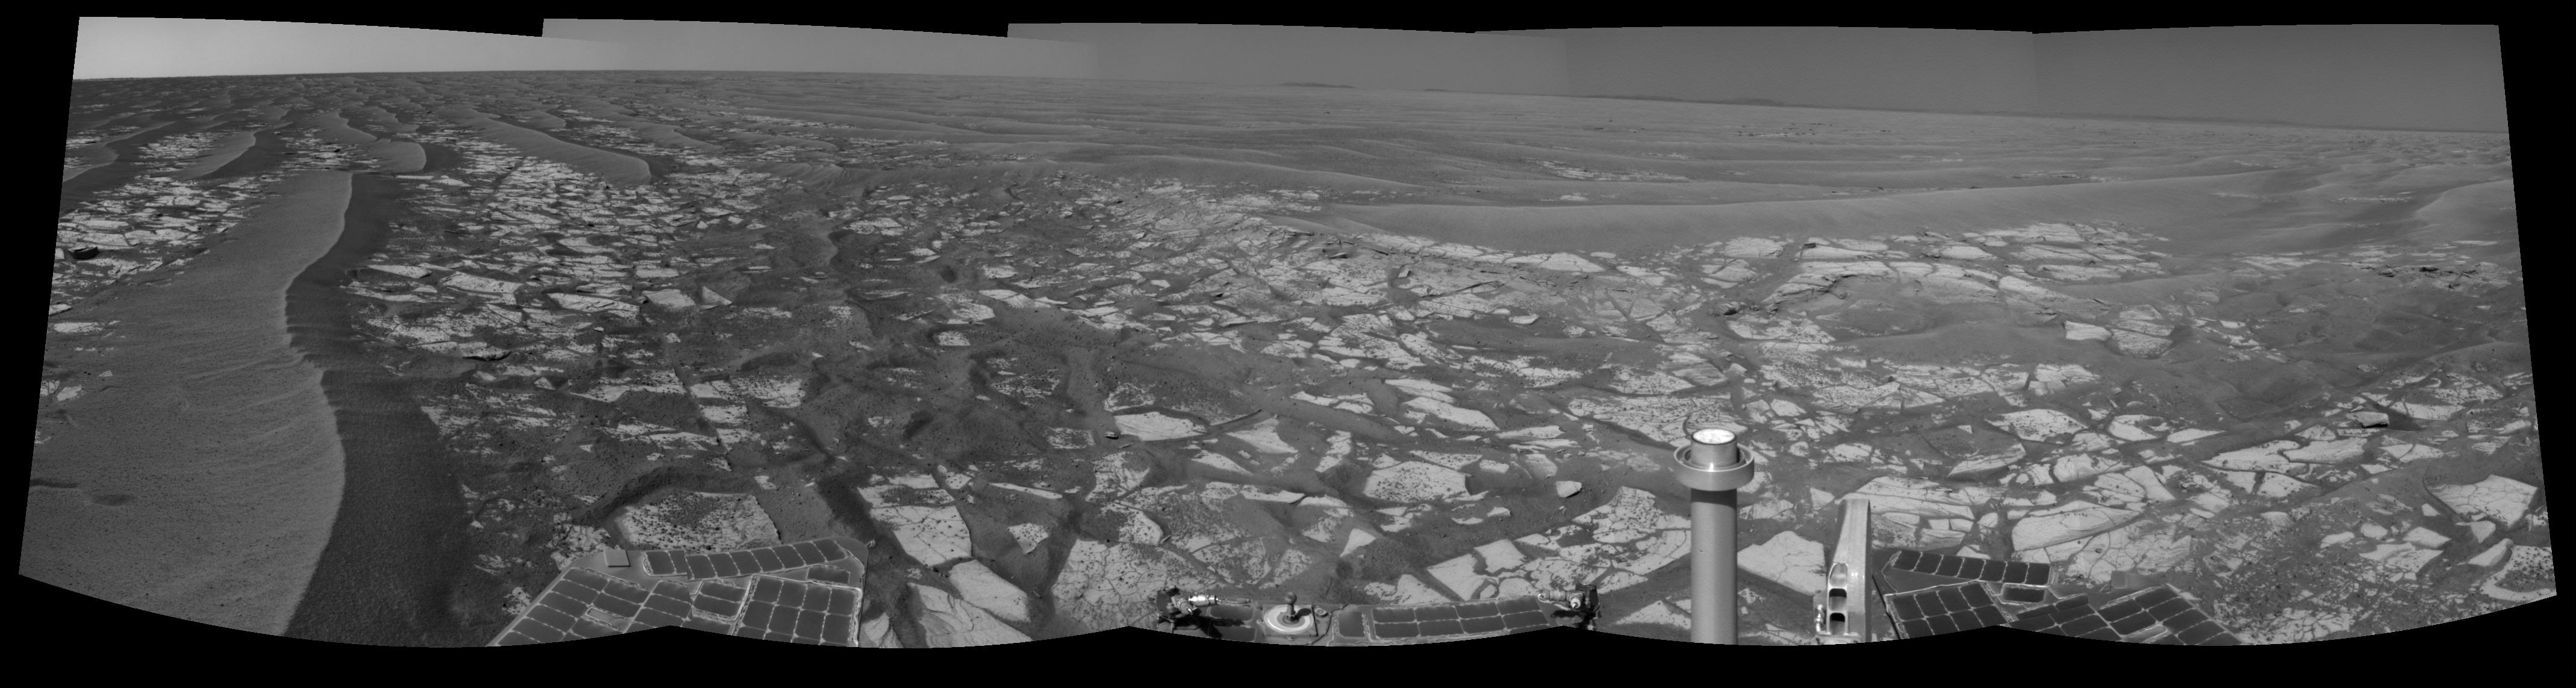

‘Cambridge Bay’ Outcrop Examined by Opportunity

This panorama taken by NASA’s Mars Exploration Rover Opportunity includes an outcrop informally called “Cambridge Bay.” Opportunity examined this outcrop in August 2010. The outcrop includes an apparent contact between two bedrock units which have different textures and perhaps compositions.

Opportunity used its navigation camera during the 2,335th Martian day, or sol, of the rover’s mission on Mars (Aug. 18, 2010) to take these images. Science instruments on the robotic arm were used to measure the chemistry and texture of the outcrop from Sol 2340 (Aug. 24, 2010) to Sol 2346 (Aug. 30, 2010). Opportunity has since resumed its journey toward the long-term destination of Endeavour Crater. Portions of Endeavour Crater’s rim are visible on the horizon.

Credit: NASA/JPL-Caltech